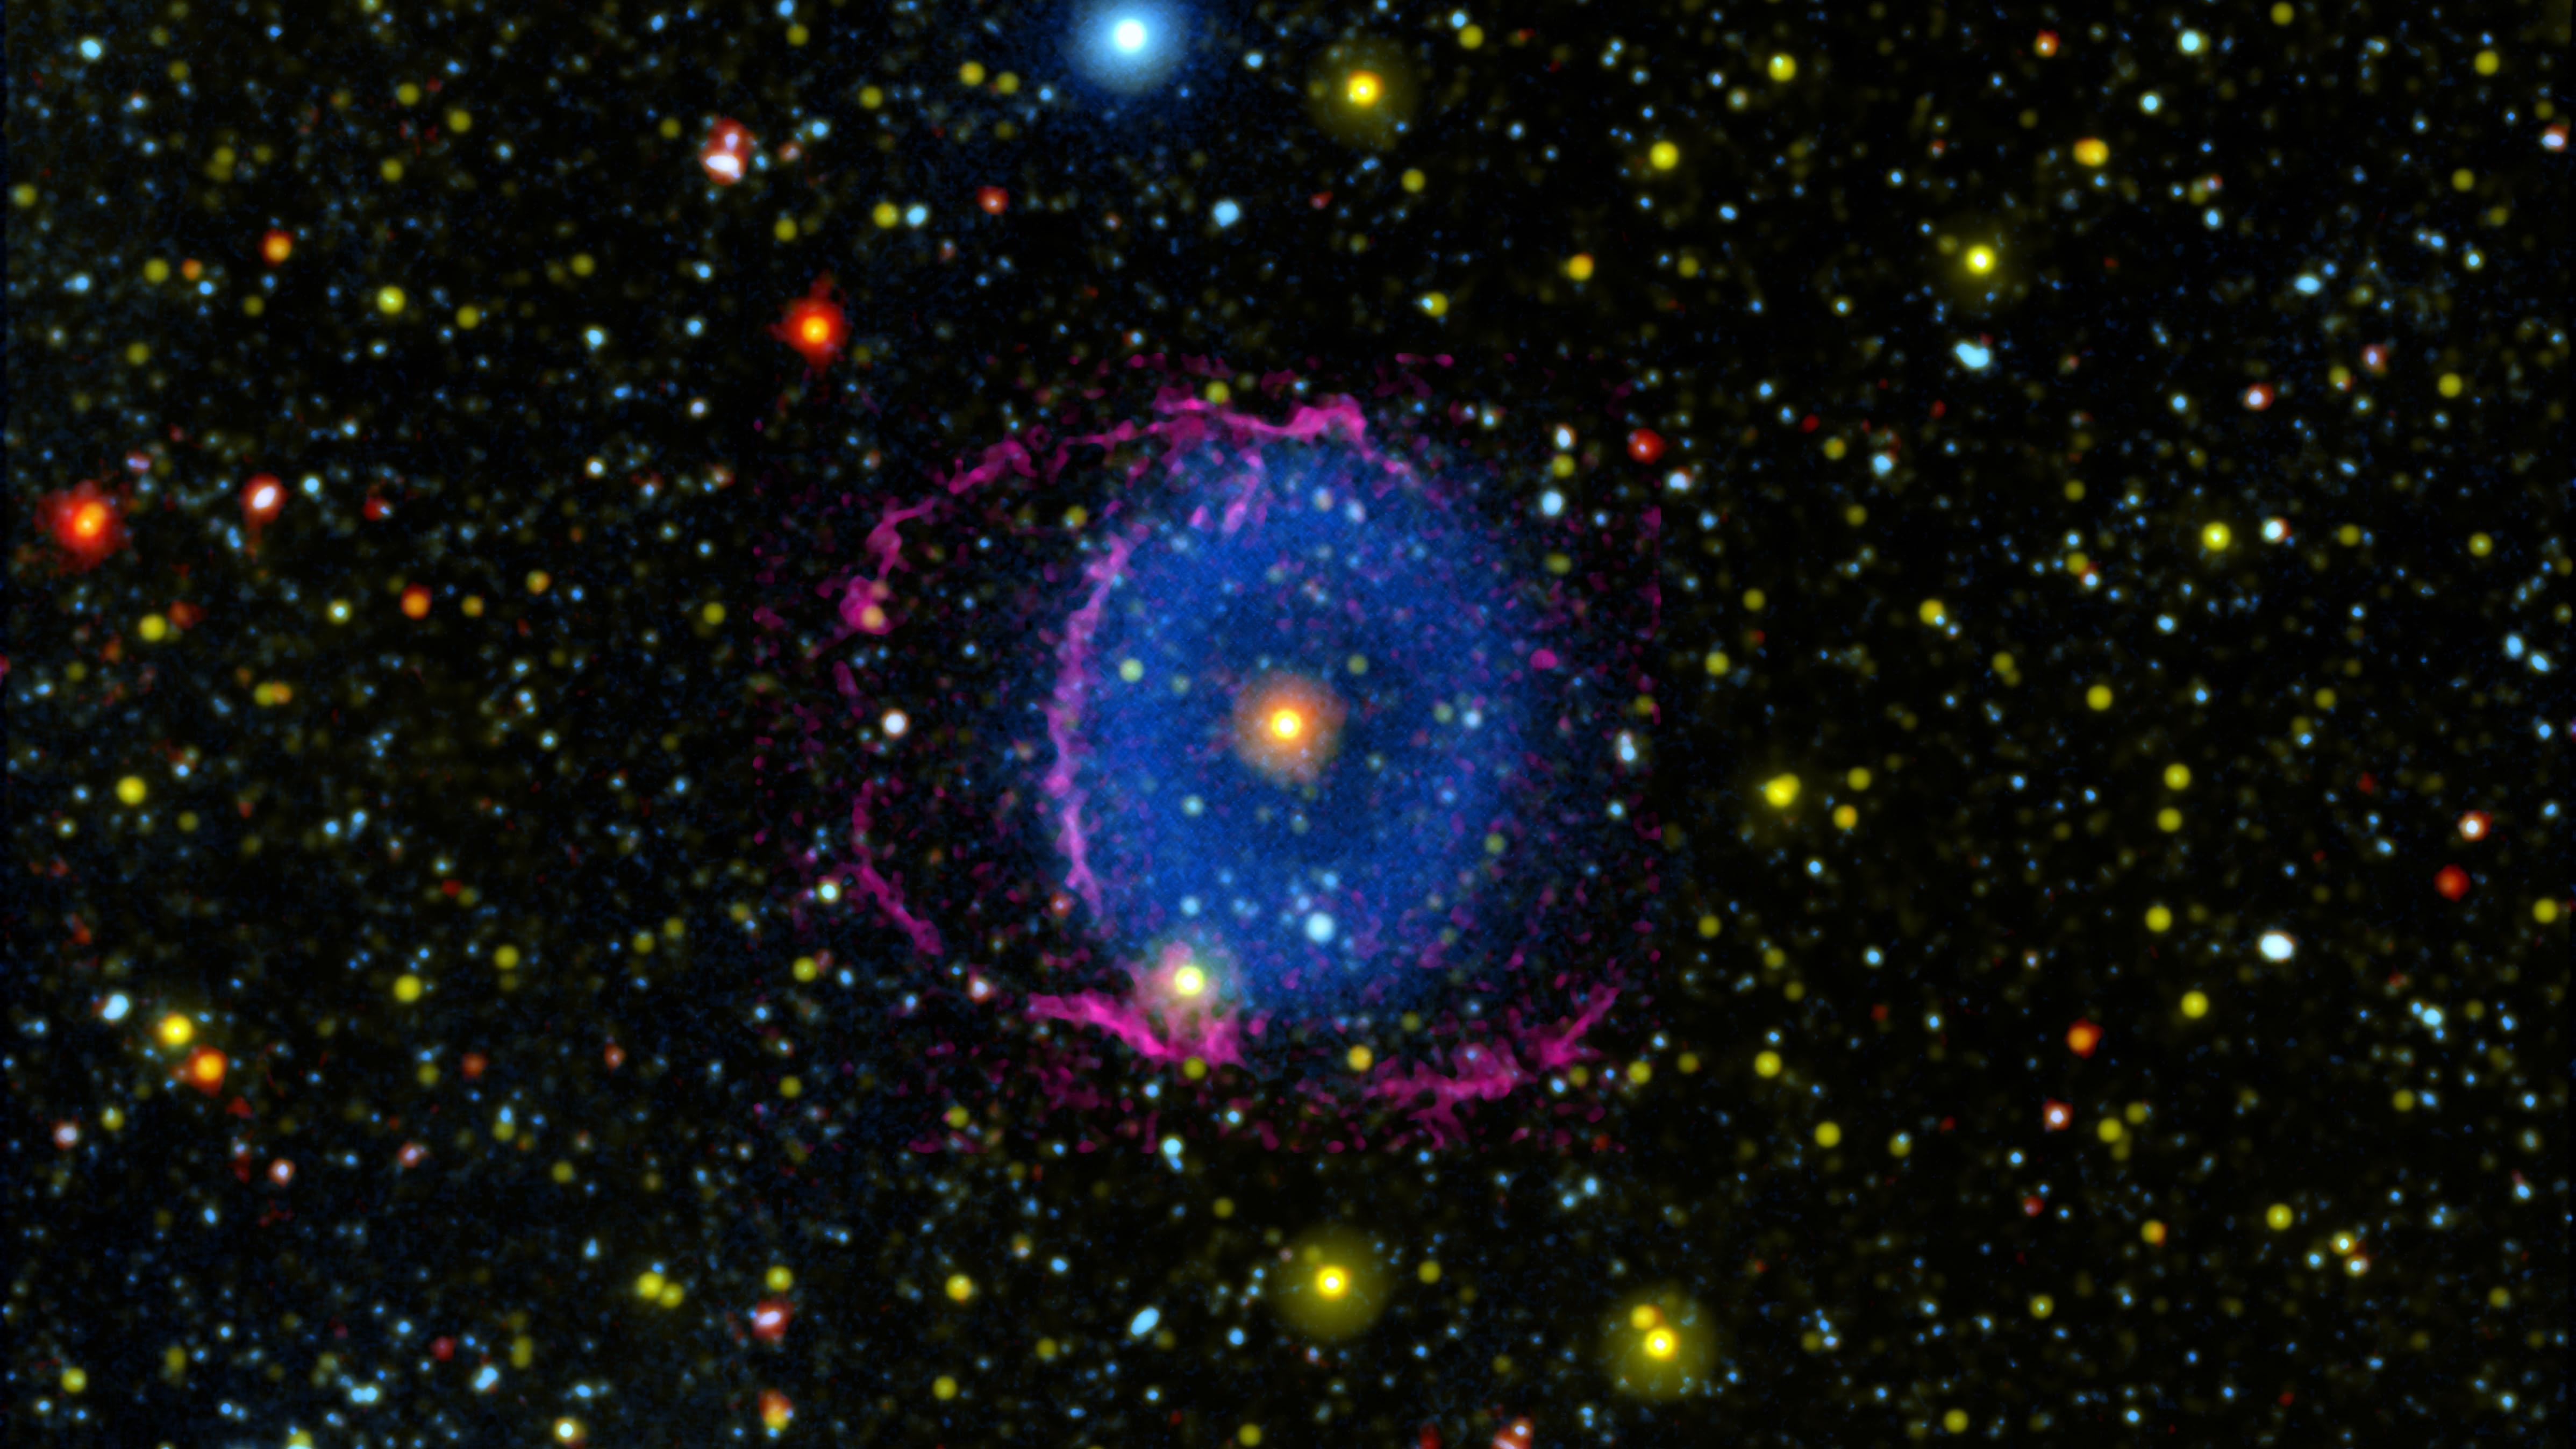

The Blue Ring Nebula

Figure A

The Blue Ring Nebula was discovered in 2004 by NASA’s Galaxy Evolution Explorer (GALEX) mission. Astronomers think the nebula was created by the merger of two stars, and that we are seeing the system a few thousand years after the merger, when evidence of the collision is still apparent.

The blue light in the image shows the debris cloud created by the merger. As the hot cloud of material expanded into space and cooled down, it formed hydrogen molecules that collided with the interstellar medium (the particles occupying the space between stars). These collisions caused the hydrogen molecules to radiate far-ultraviolet light, which was detected by GALEX. Yellow indicates near-ultraviolet light, also detected by GALEX, which is emitted by the star at the center of the nebula and many surrounding stars.

Infrared light observed by NASA’s Wide-field Infrared Survey Explorer (WISE) is also shown in red, and is primarily emitted by the central star. Detailed analysis of the WISE data revealed a ring of debris around the star â€” further evidence of a merger.

Magenta indicates optical light — light visible to the human eye — collected using the Hale Telescope. This light comes from the shockwave at the front of the expanding debris cones. The optical light helped astronomers discover that the nebula actually consists of two cones moving away from the central star. The base of one cone is moving almost directly toward Earth, while the other is moving almost directly away, and the magenta light outlines the two bases. The blue region in the image shows where the cones overlap; the non-overlapping regions are too faint for GALEX to see. Figure A shows the orientation of the cones to Earth and the way they appear to overlap.

JPL, a division of Caltech, managed the GALEX mission for NASA’s Science Mission Directorate. The mission was developed by NASA’s Goddard Space Flight Center in Greenbelt, Maryland, under the Explorers Program. JPL also managed the Spitzer and WISE missions. In Sept. 2013, NASA reactivated the WISE spacecraft with the primary goal of scanning for near-Earth objects, or NEOs, and the mission and spacecraft were renamed NEOWISE.

Credit: NASA/JPL-Caltech/M. Seibert (Carnegie Institution for Science)/K. Hoadley (Caltech)/GALEX Team